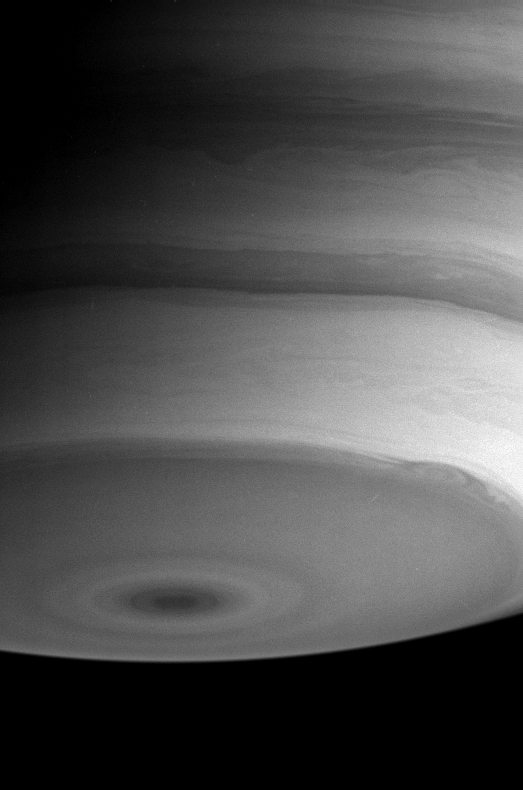

Swirls and Eddies

Saturn puts on a mesmerizing display in this image from August 7, 2004. Turbulent swirls and eddies are visible throughout the southern hemisphere. In particular, the boundary of the dark southern polar region displays a prominent oval-shaped storm near the lower right.

The image was taken with the Cassini spacecraft narrow angle camera at a distance of 8.4 million kilometers (5.2 million miles) from Saturn, through a filter sensitive to infrared light. The image scale is 50 kilometers (31 miles) per pixel.

The Cassini-Huygens mission is a cooperative project of NASA, the European Space Agency and the Italian Space Agency. The Jet Propulsion Laboratory, a division of the California Institute of Technology in Pasadena, manages the Cassini-Huygens mission for NASA’s Office of Space Science, Washington, D.C. The Cassini orbiter and its two onboard cameras, were designed, developed and assembled at JPL. The imaging team is based at the Space Science Institute, Boulder, Colo.

Credit: NASA/JPL/Space Science Institute